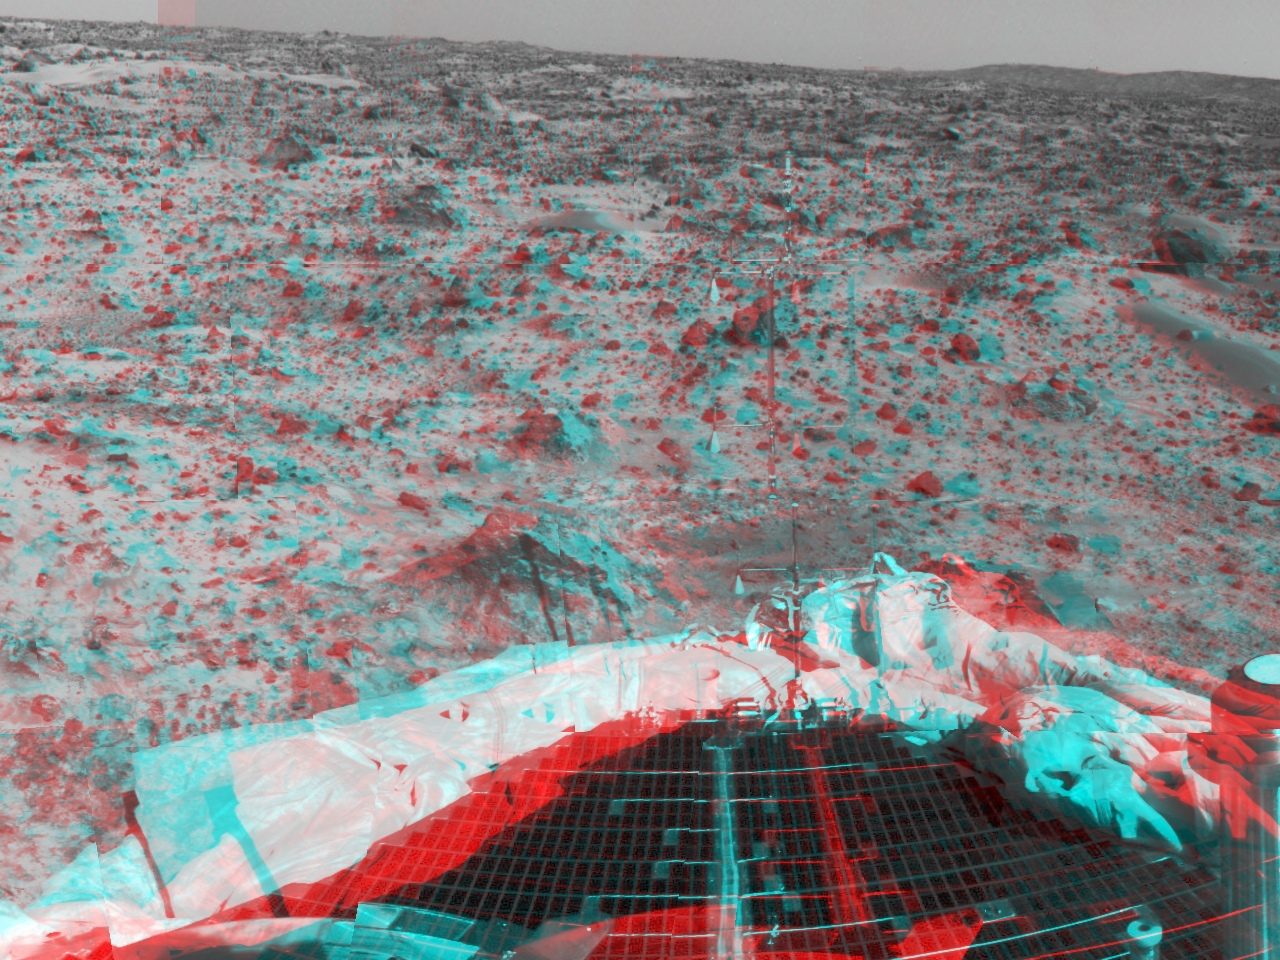

Petal, terrain & airbags – 3-D

Portions of the lander’s deflated airbags and a petal are at the lower area of this image, taken in stereo by the Imager for Mars Pathfinder (IMP) on Sol 3. 3D glasses are necessary to identify surface detail. The metallic object at lower right is part of the lander’s low-gain antenna. This image is part of a 3D “monster

Click below to see the left and right views individually.

Left
Right
Photojournal note: Sojourner spent 83 days of a planned seven-day mission exploring the Martian terrain, acquiring images, and taking chemical, atmospheric and other measurements. The final data transmission received from Pathfinder was at 10:23 UTC on September 27, 1997. Although mission managers tried to restore full communications during the following five months, the successful mission was terminated on March 10, 1998.

Credit: NASA/JPL